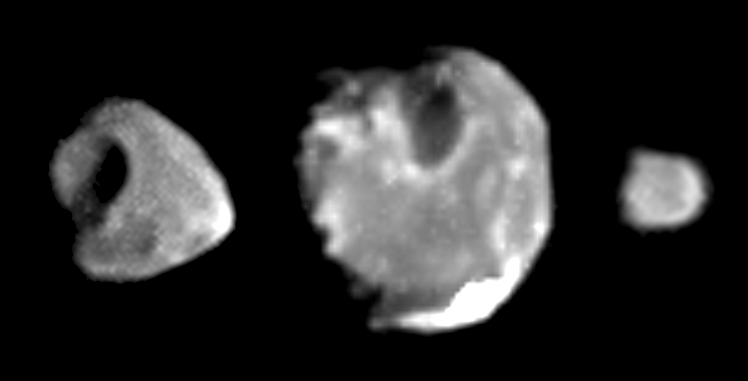

Best images yet of Thebe, Amalthea and Metis

These images of the inner Jovian moons Thebe, Amalthea, and Metis (left to right), taken in January 2000 by the camera onboard NASA’s Galileo spacecraft, are the highest-resolution images ever obtained of these small, irregularly shaped satellites.

The images resolve surface features as small as 2 kilometers (about 1.2 miles) across for Thebe; 2.4 kilometers (about 1.5 miles) across for Amalthea, and 3 kilometers (about 1.9 miles) across for Metis. In late 1999 and early 2000, near the end of a two-year mission extension known as the Galileo Europa Mission, the Galileo spacecraft dipped closer to Jupiter than it had been since it first went into orbit around the giant planet in 1995. These maneuvers allowed Galileo to make three flybys of the volcanically active moon Io and also made possible these new high-quality images of Thebe, Amalthea, and Metis, which lie very close to Jupiter, inside the orbit of Io.

The moons are shown in their correct relative sizes, with sunlight coming from the right. We are viewing the side of each moon that faces permanently away from Jupiter, and north is approximately up in all cases. The prominent impact crater on Thebe is about 40 kilometers (about 25 miles) across and has been given the provisional name Zethus. The large white region near the south pole of Amalthea marks the location of the brightest patch of surface material seen anywhere on these three moons. This unusual material, which sits inside a large crater named Gaea, has been greatly overexposed; accordingly, the white area on this image is somewhat larger than the actual bright area on Amalthea. Note also the “scalloped” or “sawtooth” shape of Amalthea’s terminator (the line between day and night, at the left-hand edge of Amalthea’s disk), which indicates that parts of this satellite’s surface are very rough, with many small hills and valleys.

The images are, from left to right: Thebe taken January 4, 2000 at a range of 193,000 kilometers (about 120,000 miles); Amalthea taken January 4, 2000 at a range of 238,000 kilometers (about 148,000 miles); Métis taken on January 4, 2000 at a range of 293,000 kilometers (about 182,000 miles).

Credit: NASA/JPL/Cornell University